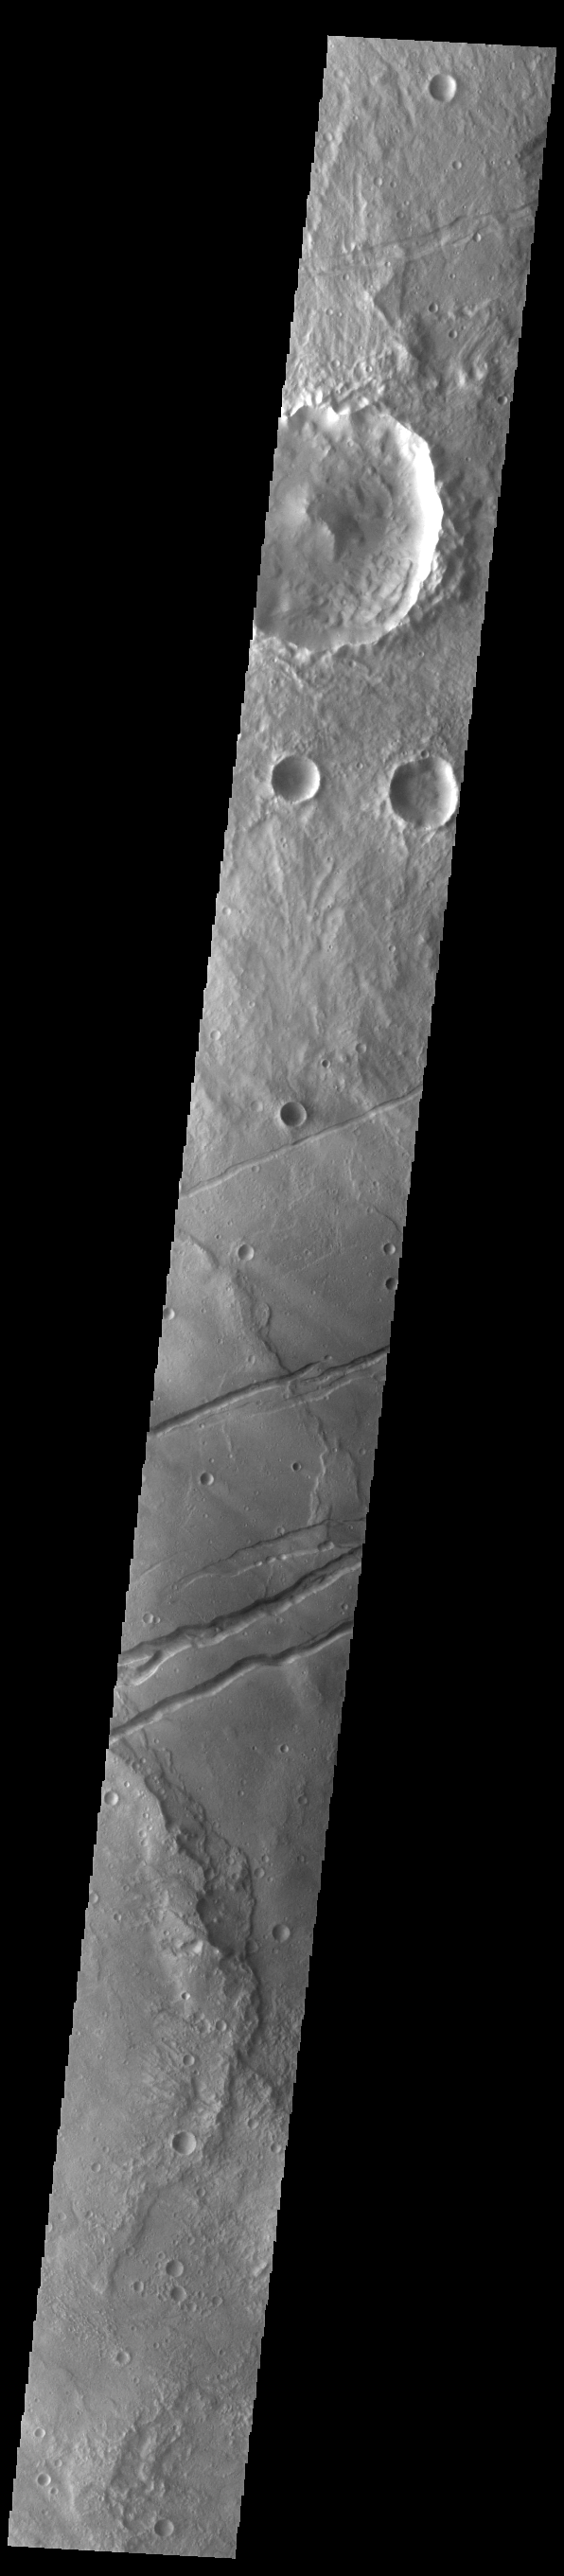

Sirenum Fossae

The channel-like features in this VIS image are tectonic graben. These graben are called Sirenum Fossae. Graben are created in regions of extensional tectonic stress, where the bedrock is faulted and pulled apart, allowing linear sections of the surface to drop downward along paired faults. The Sirenum Fossae graben are 2735km (1700 miles) long.

Credit: NASA/JPL-Caltech/ASU